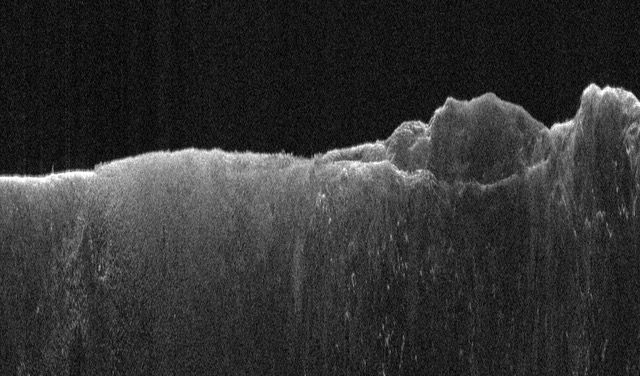

SHARAD’s View of Mars During a ‘Very Large Roll’

Figure A

This radargram shows data collected by the Shallow Radar, or SHARAD, on NASA’s Mars Reconnaissance Orbiter (MRO) on May 2, 2023, as it performed a 120-degree roll maneuver called a “very large roll” over a formation named Medusae Fossae. Scientists used SHARAD to look for ice beneath the surface of this region.

Figure A is a radargram of the same region studied by SHARAD while MRO performed a standard 28-degree roll on Sept. 5, 2023. In contrast, the 120-degree very large roll produced a radargram that is much brighter – indicating the increased strength of the reflected radio waves – and the data shows more subsurface details.

Designed to peer from about a half-mile to a little over a mile (1 to 2 kilometers) below ground, SHARAD emits radio waves that are reflected off materials in the subsurface, measuring how long it takes for those waves to bounce back to the instrument. The longer it takes, the deeper the subsurface layer is. Because different materials reflect radio waves differently, SHARAD allows scientists to distinguish between rock, sand, and ice.

While MRO often performs a standard 28-degree roll to give SHARAD’s antenna a more direct view of Martian terrain, the 120-degree very large roll rotates the antenna even farther, providing its radio waves an unobstructed path to the surface. This boosts the radar’s signals by 10 times or more, giving SHARAD a clearer, deeper view of the Martian underground than ever before. Scientists hope the very large rolls will help them look for frozen and liquid water, among other things.

NASA’s Jet Propulsion Laboratory in Southern California manages MRO for the agency’s Science Mission Directorate in Washington as part of the Mars Exploration Program portfolio. The SHARAD instrument was provided by the Italian Space Agency. Its operations are led by Sapienza University of Rome, and its data are analyzed by a joint U.S.-Italian science team. The Planetary Science Institute in Tucson, Arizona, leads U.S. involvement in SHARAD. Lockheed Martin Space in Denver built MRO and supports its operations.

Credit: NASA/JPL-Caltech/ASI/University of Rome/PSI/Smithsonian Institution